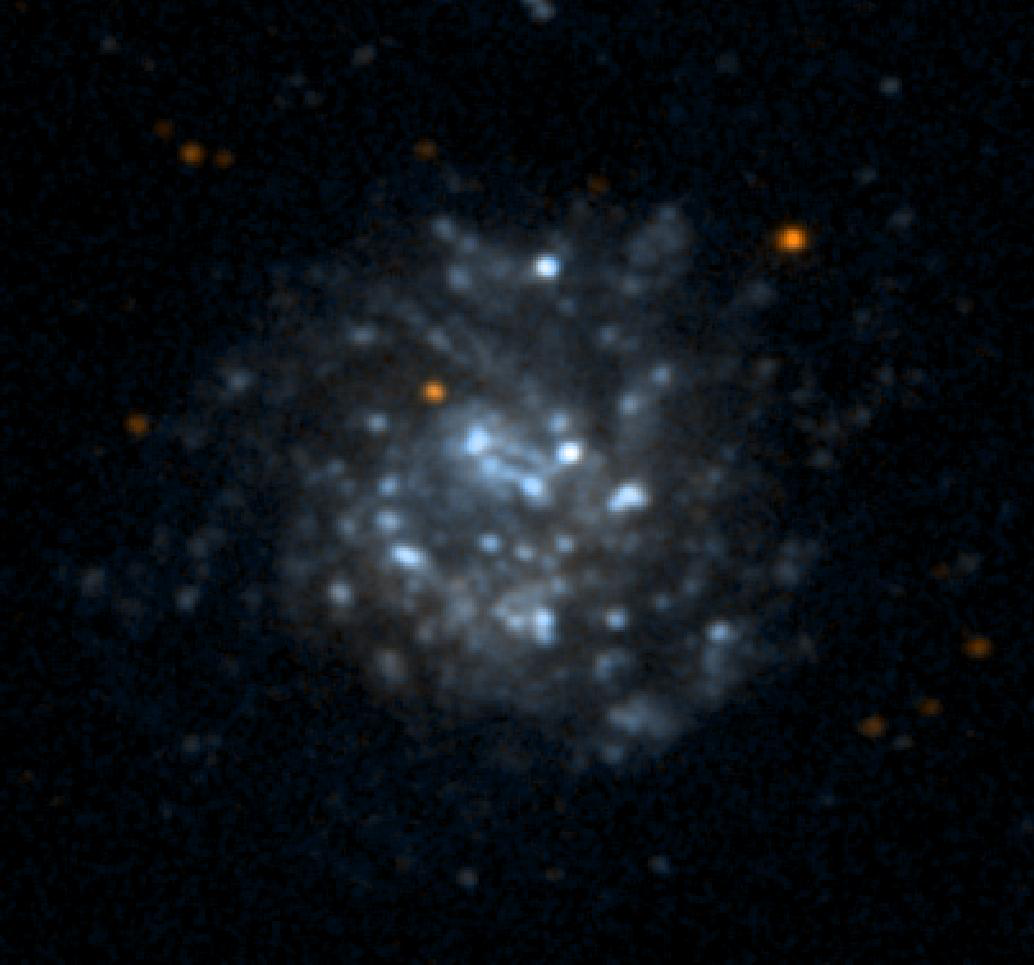

Galaxy NGC5474

NASA’s Galaxy Evolution Explorer took this ultraviolet color image of the galaxy NGC5474 on June 7, 2003. NGC5474 is located 20 million light-years from Earth and is within a group of galaxies dominated by the Messier 101 galaxy. Star formation in this galaxy shows some evidence of a disturbed spiral pattern, which may have been induced by tidal interactions with Messier 101.

The Galaxy Evolution Explorer mission is led by the California Institute of Technology, which is also responsible for the science operations and data analysis. NASA’s Jet Propulsion Laboratory, Pasadena, Calif., a division of Caltech, manages the mission and built the science instrument. The mission was developed under NASA’s Explorers Program, managed by the Goddard Space Flight Center, Greenbelt, Md. The mission’s international partners include South Korea and France.

Credit: NASA/JPL/Caltech